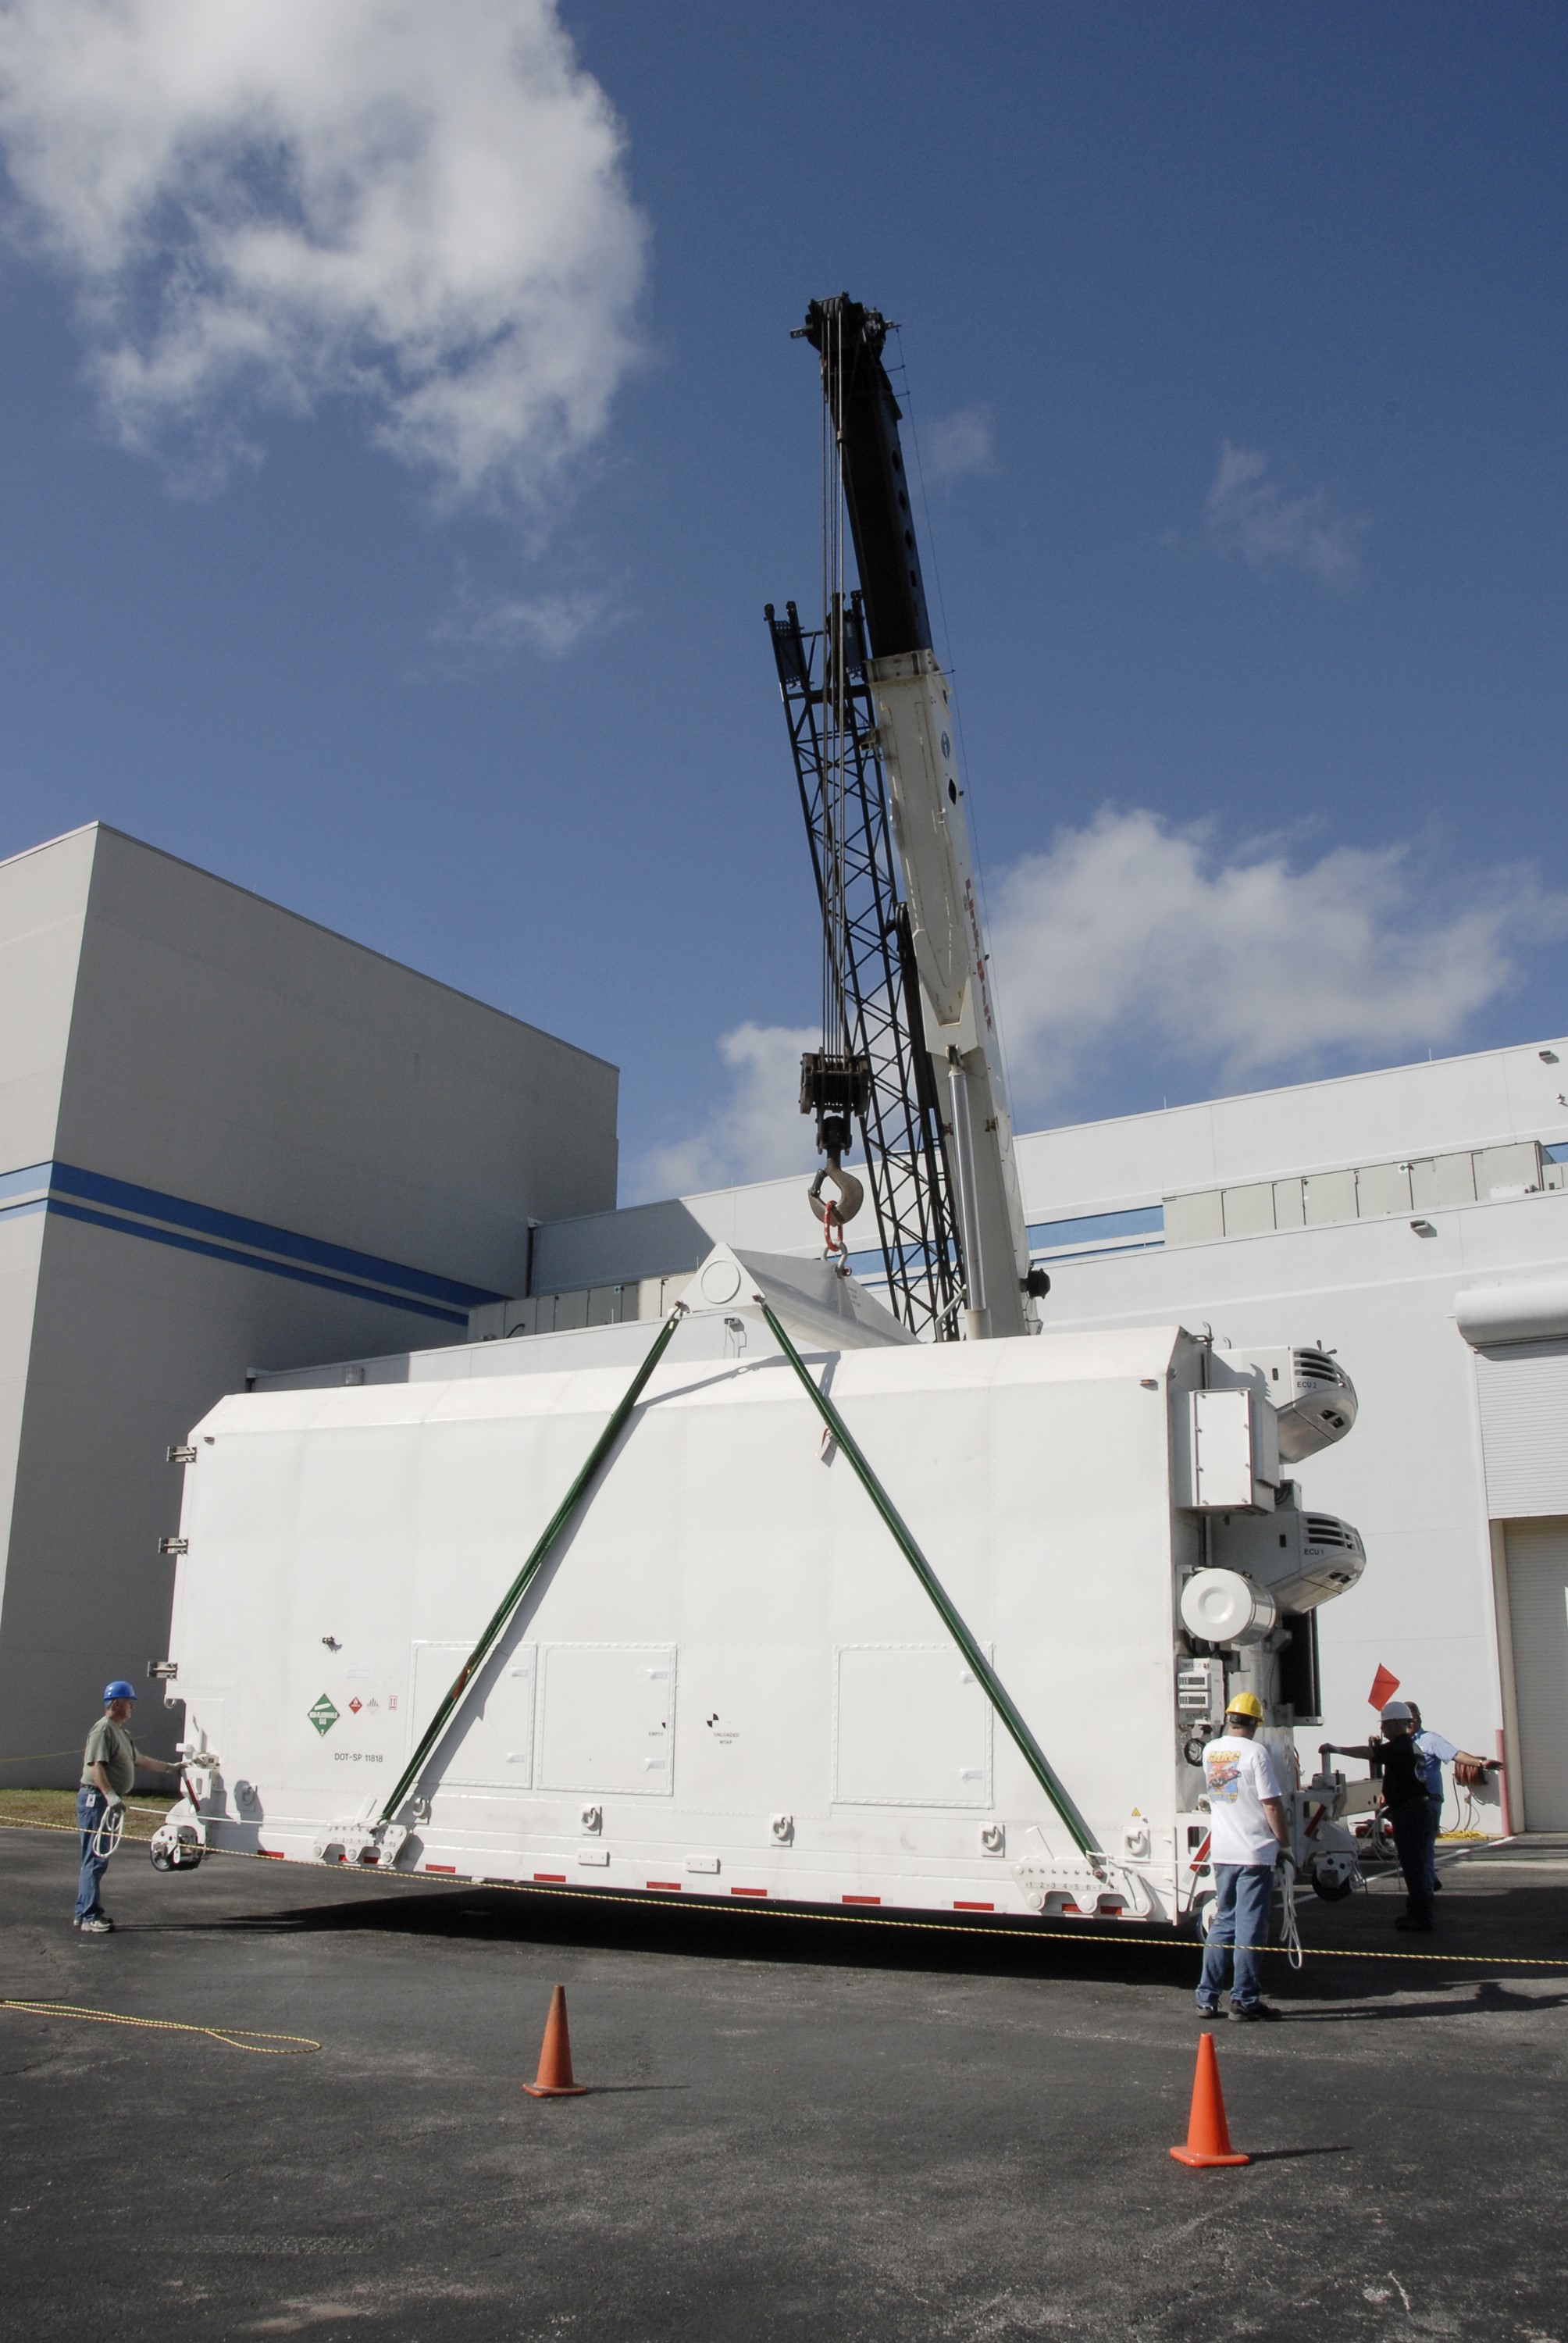

CAPE CANAVERAL, Fla. -- The shipping container holding the Kepler spacecraft is placed on the tarmac outside Astrotech in Titusville, Fla., before being moved inside. A NASA Discovery mission, Kepler is specifically designed to survey our region of the Milky Way galaxy to discover hundreds of Earth-size and smaller planets in or near the habitable zone and determine how many of the billions of stars in our galaxy have such planets. Results from this mission will allow us to place our solar system within the continuum of planetary systems in the Galaxy. The spacecraft will be processed at Astrotech before being carried to its launch pad at Cape Canaveral. .NASA's planet-hunting Kepler mission is scheduled to launch no earlier than March 5, 2009, atop a Delta II rocket.

Credit: NASA/Kim Shiflett